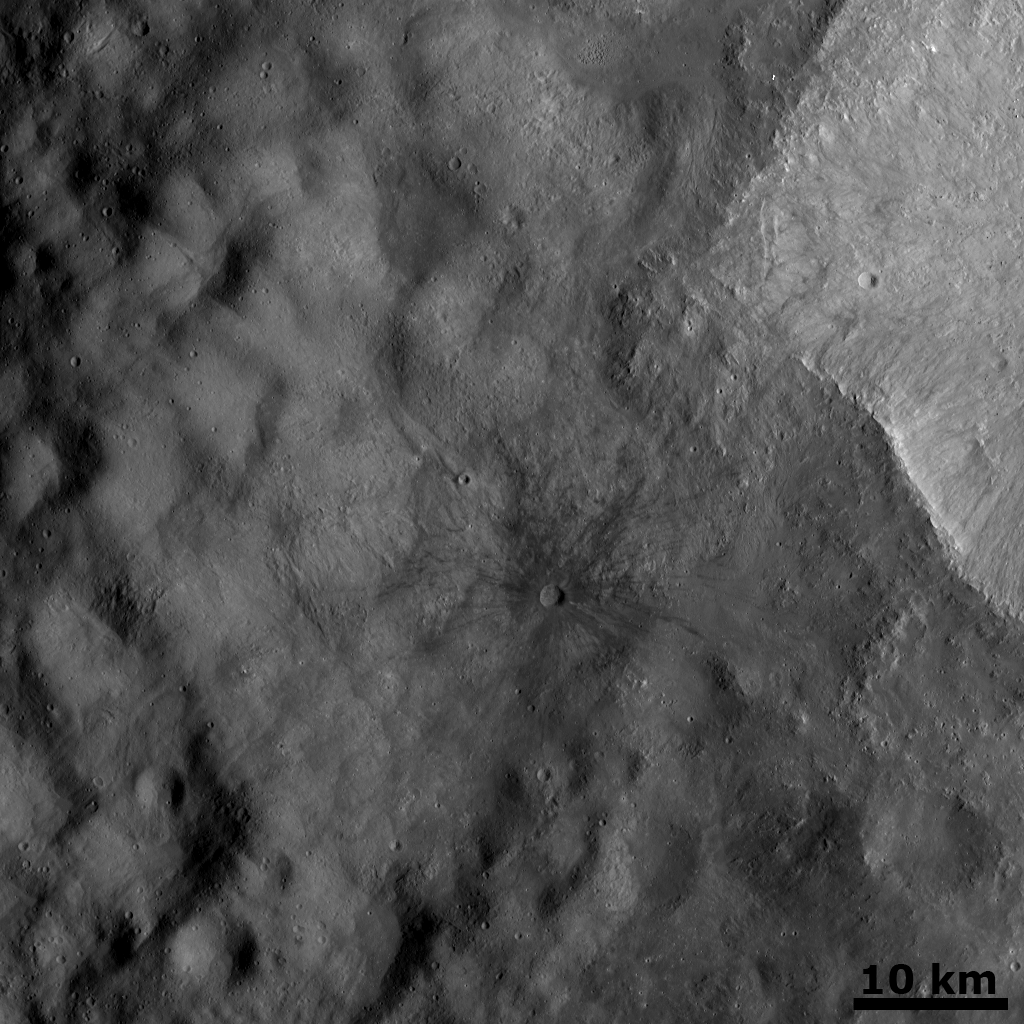

Fresh Dark Ray Crater

This Dawn FC (framing camera) image shows a fresh dark rayed crater in the center of the image. This crater is 1.7 km in diameter. Commonly, rays from impact craters are brighter than the surrounding surface, so further study on this, and other, dark rayed craters will be important. This crater was emplaced onto the ejecta blanket of two large twin craters. The bright, uneven rim of one of the twin craters is seen to the right of the dark rayed crater. This ejecta blanket covers most of the Vestan surface visible in this image and is identified by its smooth texture compared to the rest of Vesta. Some craters which are older than the ejecta blanket can be partially seen below it as shallow, roughly circular depressions.

NASA’s Dawn spacecraft obtained this image with its framing camera on October 2nd 2011. This image was taken through the camera’s clear filter. The distance to the surface of Vesta is 659km and the image resolution is about 66 meters per pixel.

The Dawn mission to Vesta and Ceres is managed by NASA’s Jet Propulsion Laboratory, a division of the California Institute of Technology, Pasadena, Calif., for NASA’s Science Mission Directorate, Washington. UCLA is responsible for overall Dawn mission science. The Dawn framing cameras were developed and built under the leadership of the Max Planck Institute for Solar System Research, Katlenburg-Lindau, Germany, with significant contributions by DLR German Aerospace Center, Institute of Planetary Research, Berlin, and in coordination with the Institute of Computer and Communication Network Engineering, Braunschweig. The Framing Camera project is funded by the Max Planck Society, DLR, and NASA/JPL.

Credit: NASA/JPL-Caltech/UCLA/MPS/DLR/IDA